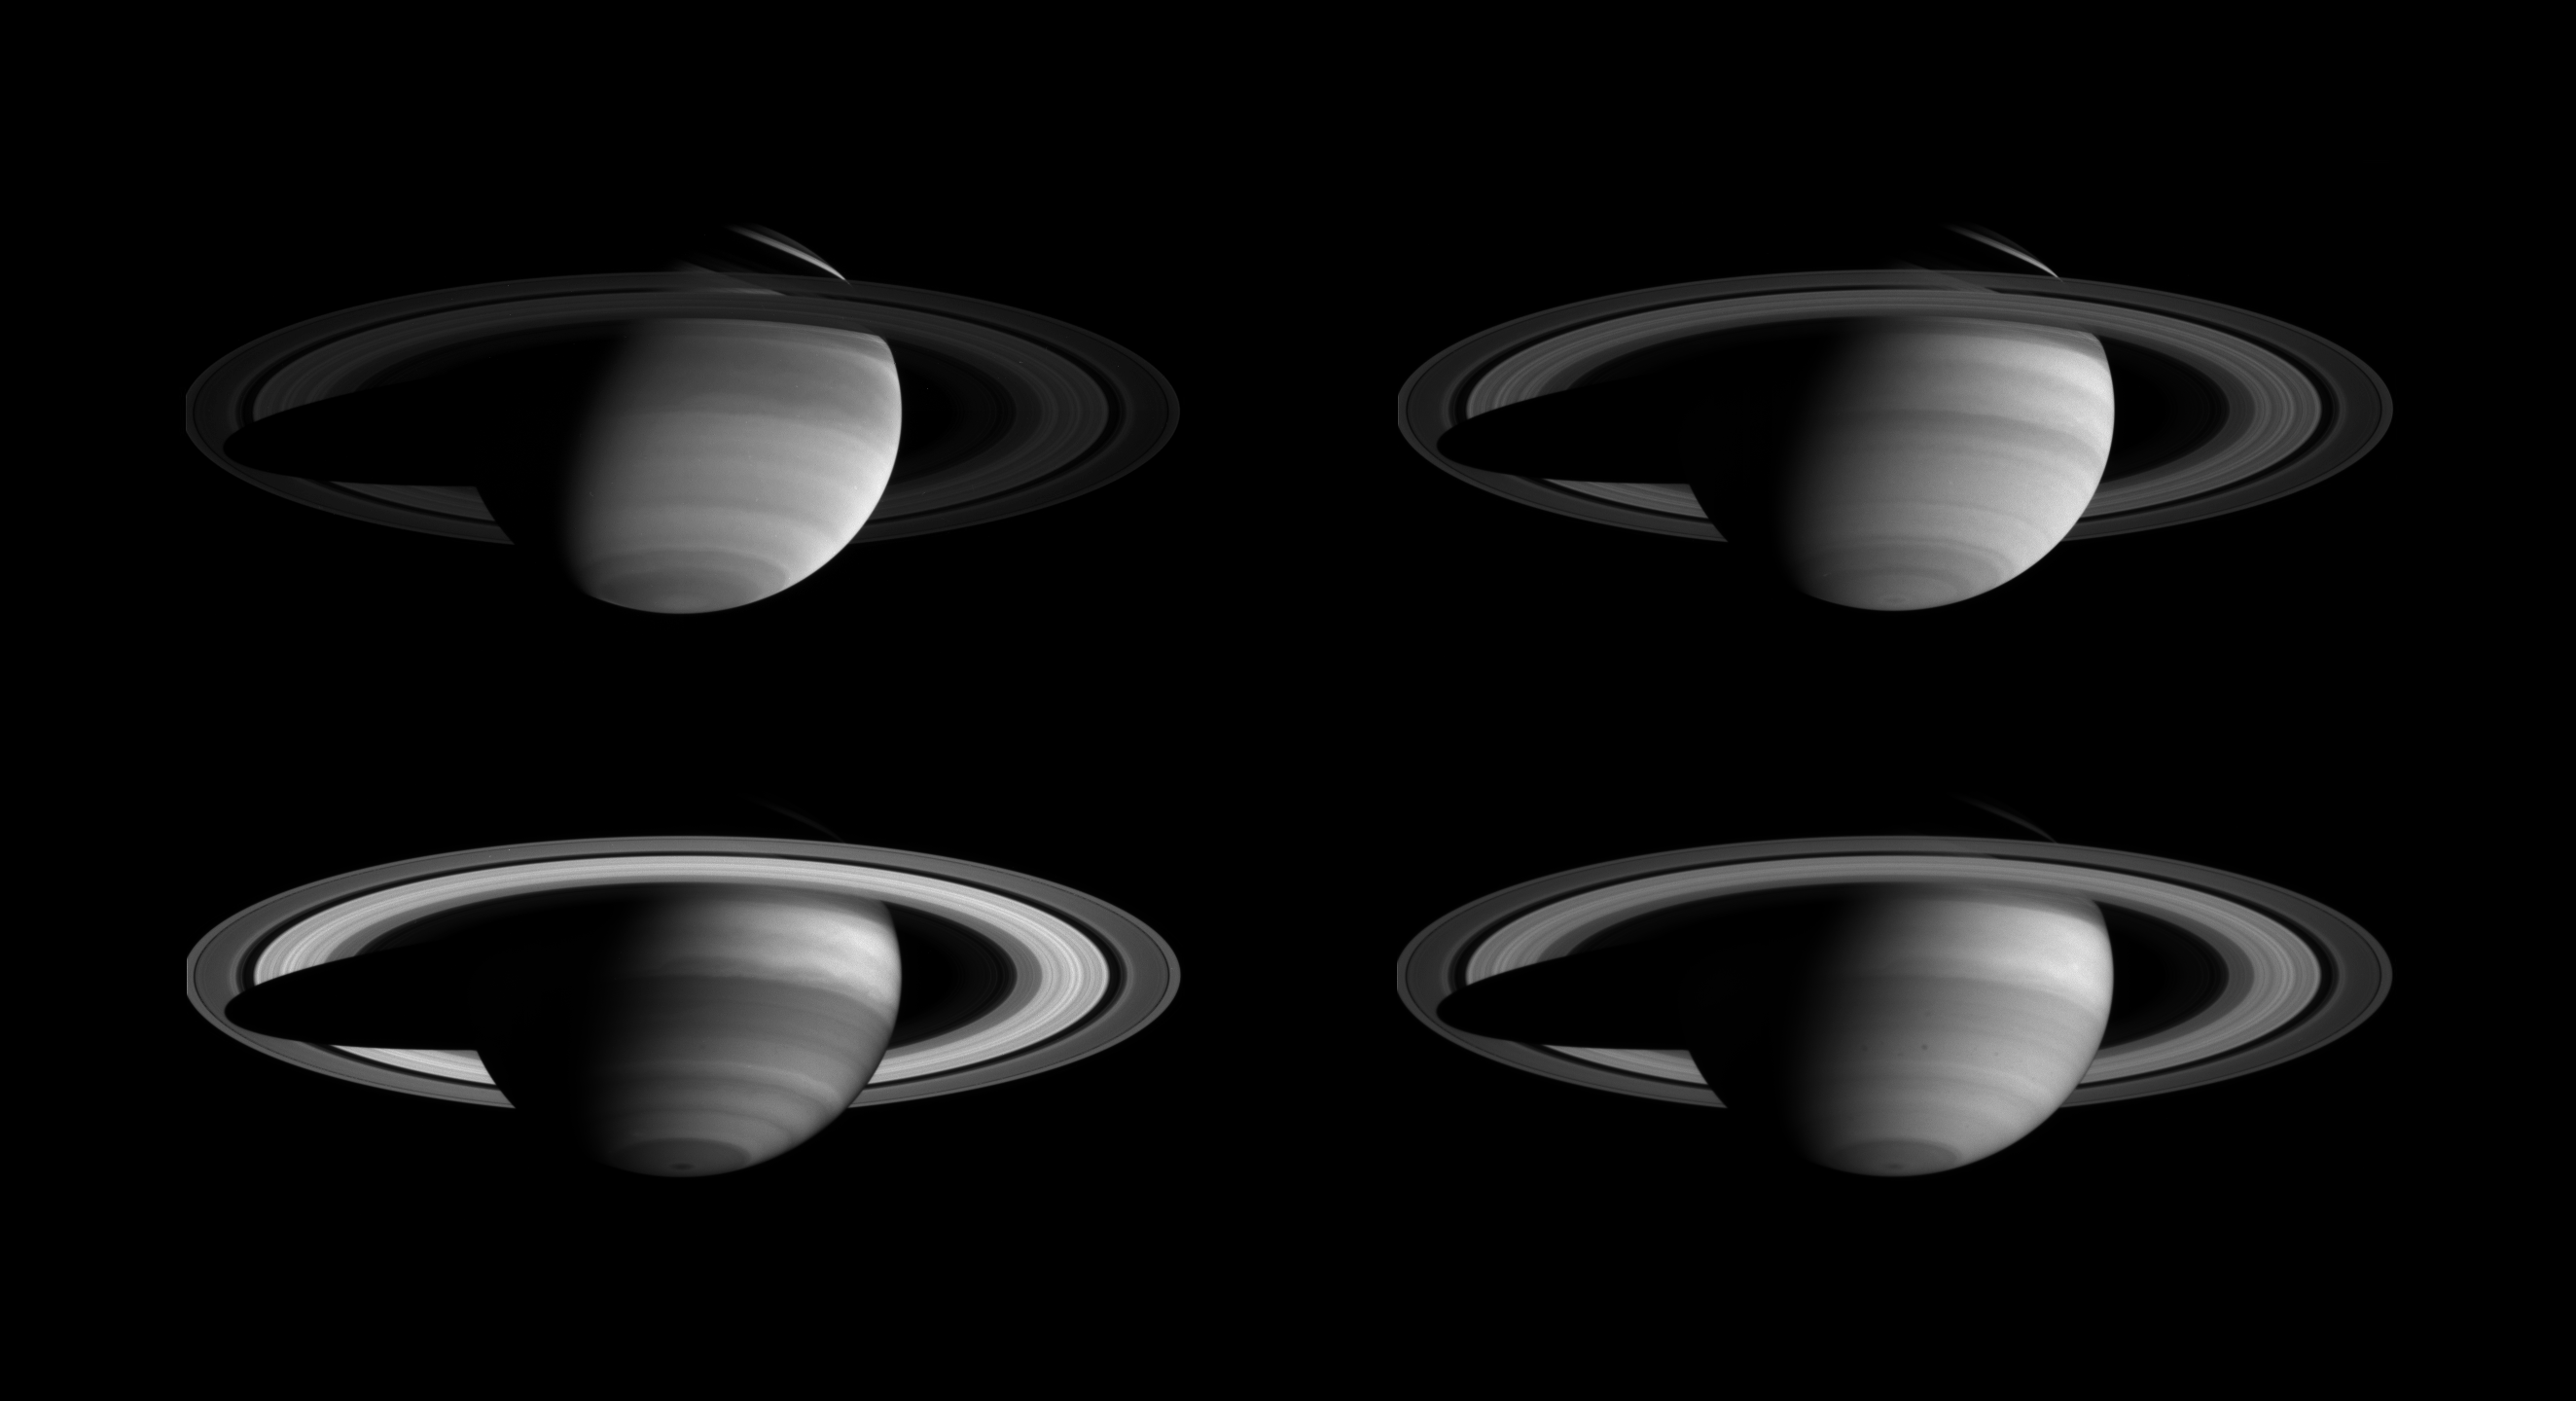

Four Ways to See Saturn

A montage of Cassini images, taken in four different regions of the spectrum from ultraviolet to near-infrared, demonstrates that there is more to Saturn than meets the eye.

The pictures show the effects of absorption and scattering of light at different wavelengths by both atmospheric gas and clouds of differing heights and thicknesses. They also show absorption of light by colored particles mixed with white ammonia clouds in the planet’s atmosphere. Contrast has been enhanced to aid visibility of the atmosphere.

Cassini’s narrow-angle camera took these four images over a period of 20 minutes on April 3, 2004, when the spacecraft was 44.5 million kilometers (27.7 million miles) from the planet. The image scale is approximately 267 kilometers (166 miles) per pixel. All four images show the same face of Saturn.

In the upper left image, Saturn is seen in ultraviolet wavelengths (298 nanometers); at upper right, in visible blue wavelengths (440 nanometers); at lower left, in far red wavelengths just beyond the visible-light spectrum (727 nanometers; and at lower right, in near-infrared wavelengths (930 nanometers).

The sliver of light seen in the northern hemisphere appears bright in the ultraviolet and blue (top images) and is nearly invisible at longer wavelengths (bottom images). The clouds in this part of the northern hemisphere are deep, and sunlight is illuminating only the cloud-free upper atmosphere. The shorter wavelengths are consequently scattered by the gas and make the illuminated atmosphere bright, while the longer wavelengths are absorbed by methane.

Saturn’s rings also appear noticeably different from image to image, whose exposure times range from two to 46 seconds. The rings appear dark in the 46-second ultraviolet image because they inherently reflect little light at these wavelengths. The differences at other wavelengths are mostly due to the differences in exposure times.

The Cassini-Huygens mission is a cooperative project of NASA, the European Space Agency and the Italian Space Agency. The Jet Propulsion Laboratory, a division of the California Institute of Technology in Pasadena, manages the Cassini-Huygens mission for NASA’s Office of Space Science, Washington, D.C. The Cassini orbiter and its two onboard cameras, were designed, developed and assembled at JPL. The imaging team is based at the Space Science Institute, Boulder, Colo.

Credit: NASA/JPL/Space Science Institute